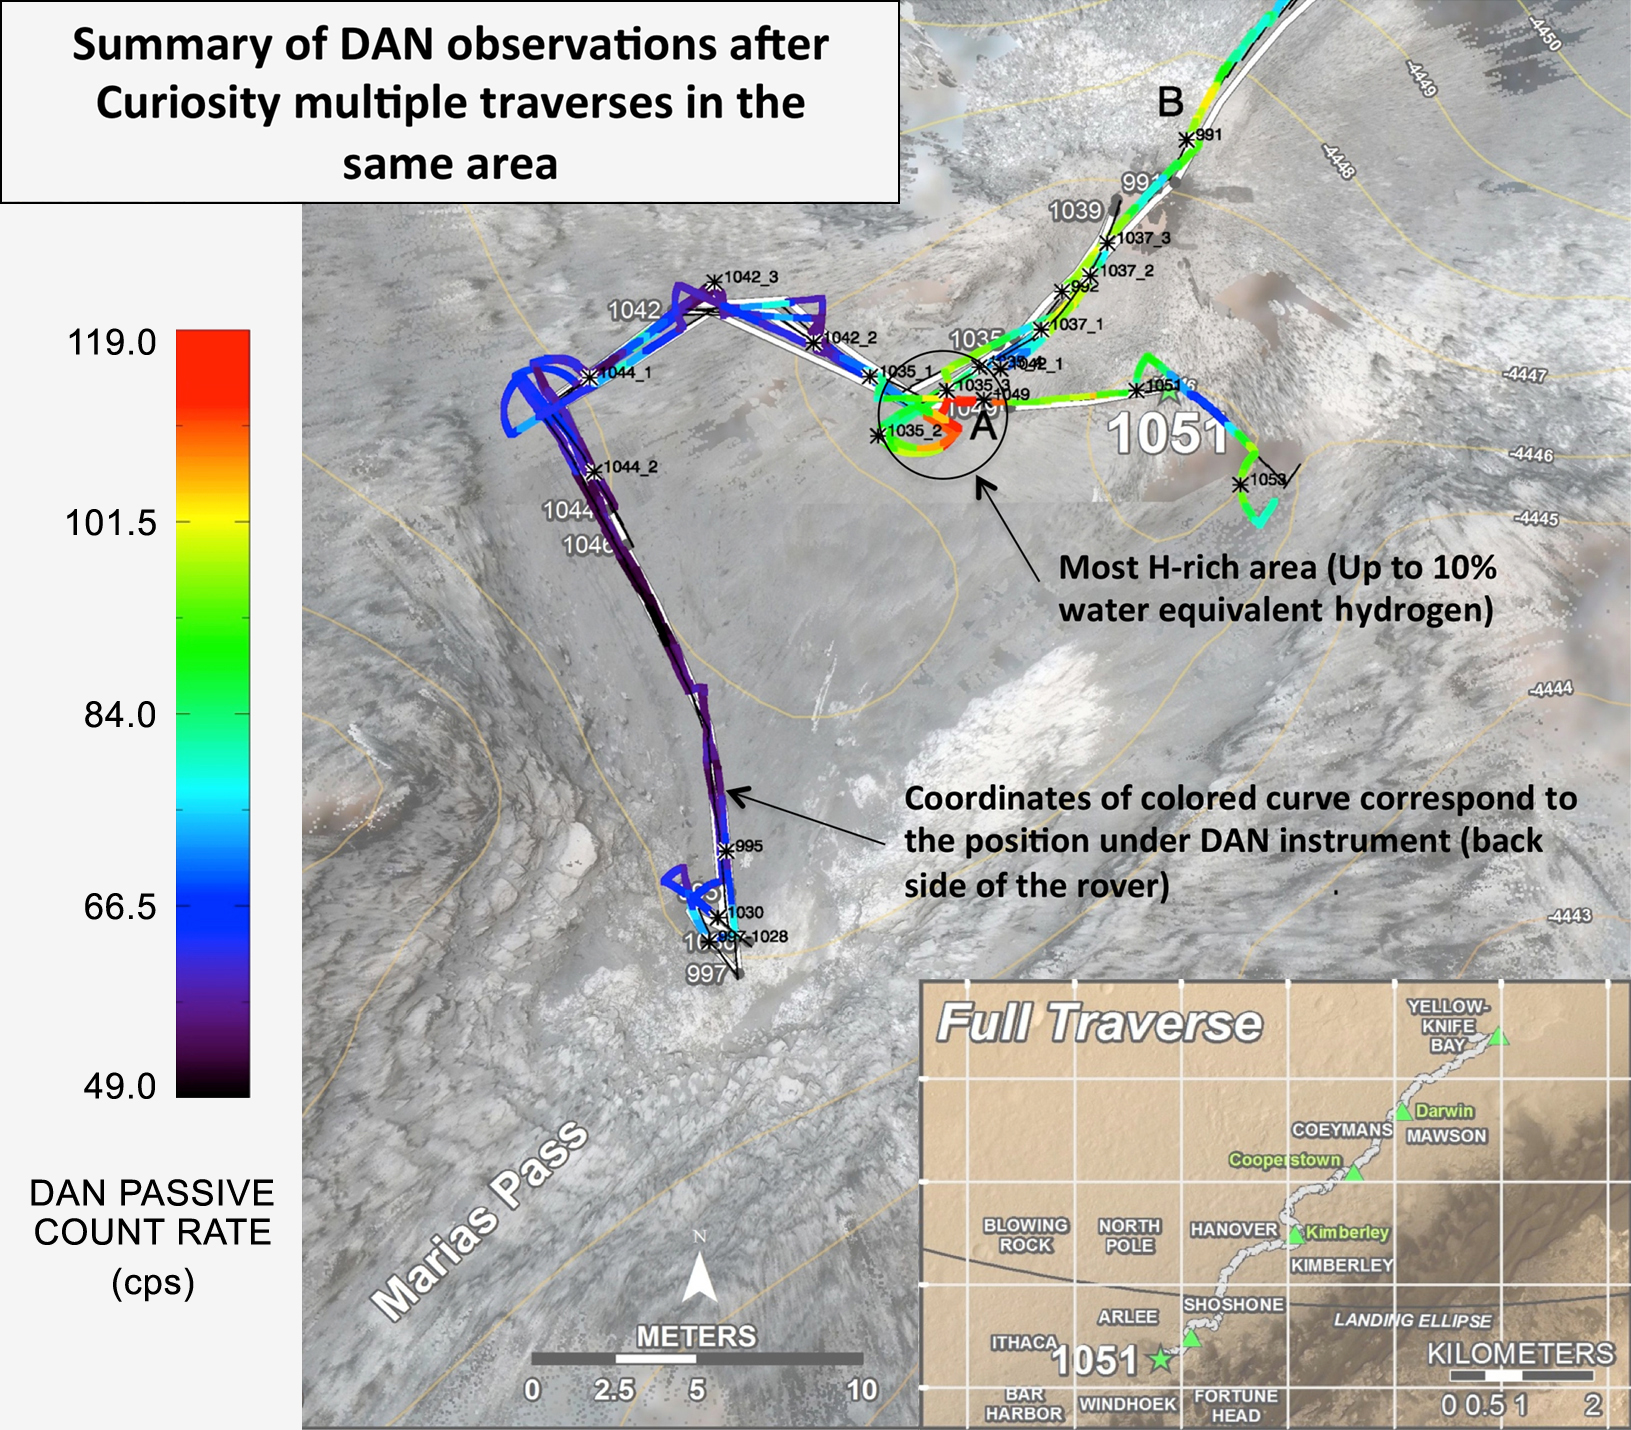

Curiosity Finds Hydrogen-Rich Area of Mars Subsurface

Curiosity’s Russian-made instrument for checking hydration levels in the ground beneath the rover detected an unusually high amount at a site near “Marias Pass,” prompting repeated passes over the area to map the hydrogen amounts.

The instrument is named Dynamic Albedo of Neutrons, or DAN. It detects hydrogen by the effect of hydrogen atoms on neutrons entering the ground either from cosmic rays and Curiosity’s power source (DAN’s passive mode) or from the instrument’s neutron pulse generator (DAN’s active mode). DAN recognizes which neutrons have bounced off hydrogen from their rerduced energy level.

This map, covering an area about 130 feet (40 meters) across, shows results from DAN’s multiple traverses over the area, with color coding for levels of hydrogen detected. The red coding indicates amounts of hydrogen three to four times as high as the amounts detected anywhere previously along Curiosity’s traverse of about 6.9 miles (11.1 kilometers) since landing in August 2012. The inset map at lower right shows the full traverse through Sol 1051 (July 21, 2015), with names assigned to rectangles within Gale Crater for geological mapping purposes. The vertical bar at left indicates the color coding according to counts per second in DAN’s passive mode.

The hydrogen detected by DAN is interpreted as water molecules or hydroxyl ions bound within minerals or water absorbed onto minerals in the rocks and soil, to a depth of about 3 feet (1 meter) beneath the rover. The amount of hydrogen is often expressed as “water equivalent hydrogen” based on two hydrogen atoms per molecule of water.

In the same area where DAN detected an unusually high amount of hydration, Curiosity’s Chemistry and Camera (ChemCam) instrument detected an unusually high amount of silica in several rock targets. The DAN and ChemCam findings led to the rover’s science team choosing a rock target called “Buckskin” for collection of a drilled sample to be analyzed by the rover’s internal laboratory instruments.

Russia’s Space Research Institute developed DAN in close cooperation with the N.L. Dukhov All-Russia Research Institute of Automatics, Moscow, and the Joint Institute for Nuclear Research, Dubna. The neutron generator development was supervised by the late technical designer German A. Smirnov of the All-Russia Institute of Automatics. Moscow.

NASA’s Jet Propulsion Laboratory, a division of the California Institute of Technology, Pasadena, manages the Mars Science Laboratory Project for NASA’s Science Mission Directorate, Washington. JPL designed and built the rover.

Credit: NASA/JPL-Caltech/Russian Space Research Institute